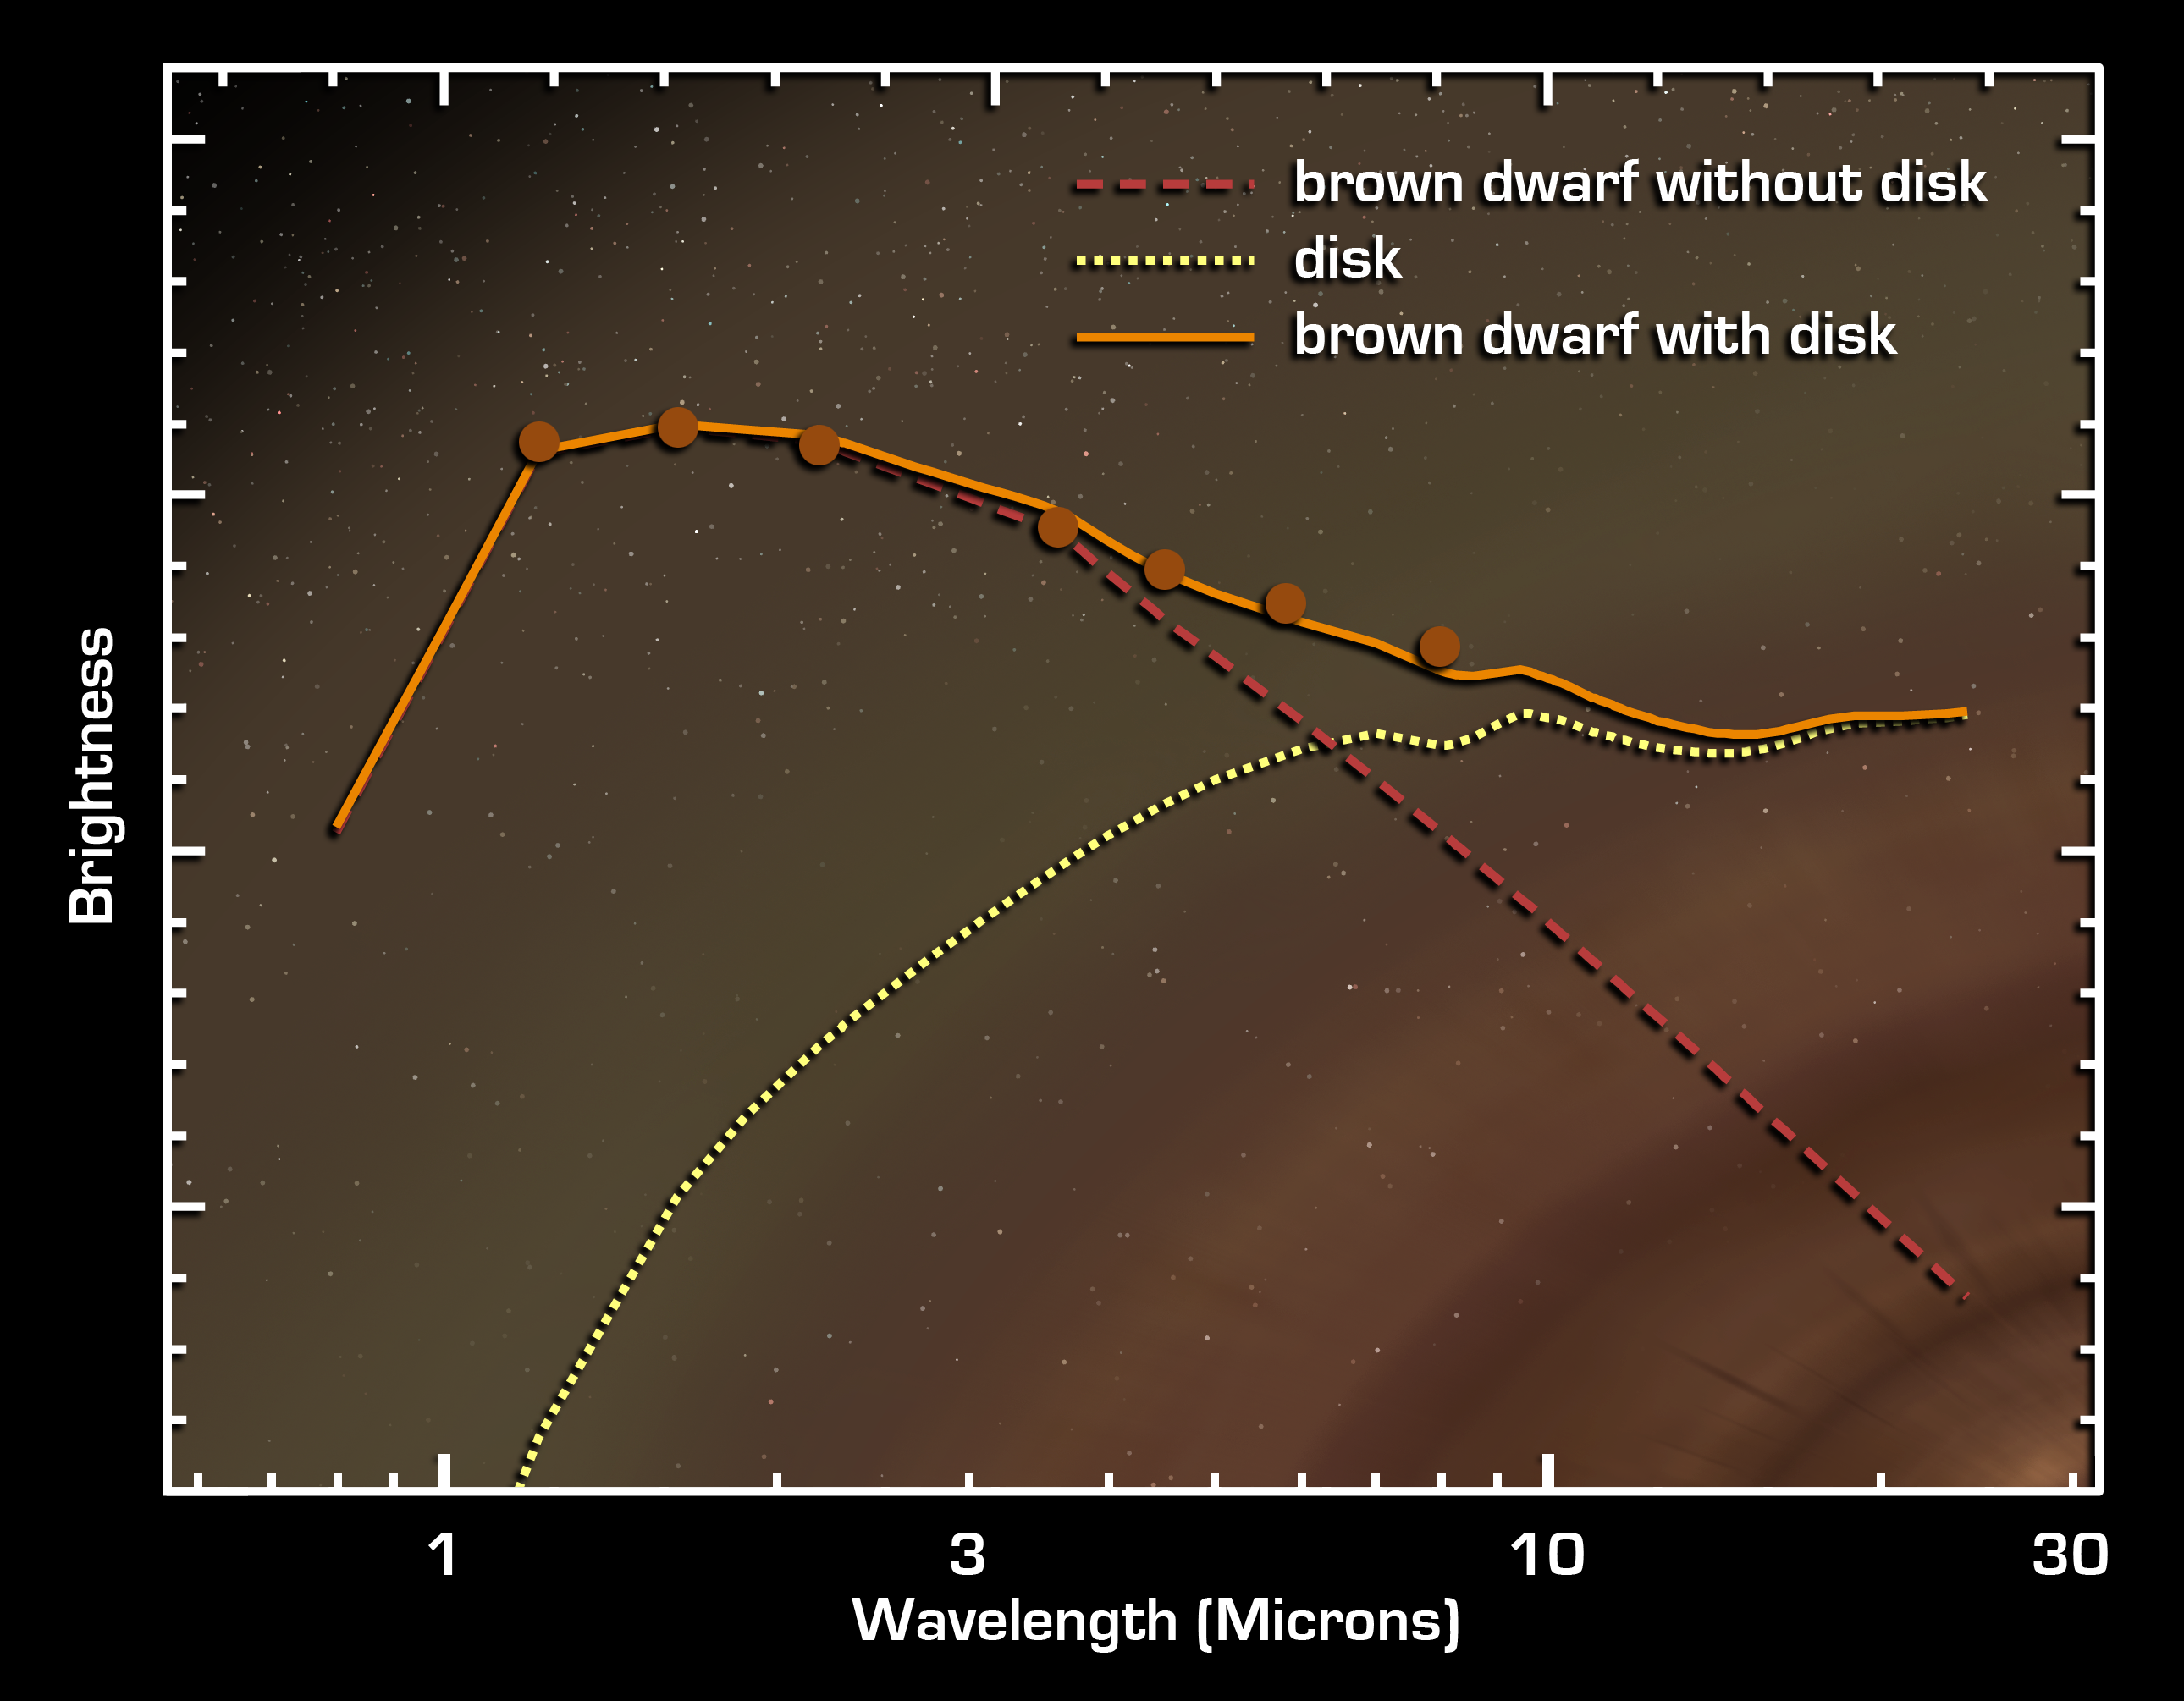

Planetary Building Blocks Found in Surprising Place

Figure 1

This graph of data from NASA’s Spitzer Space Telescope shows that an extraordinarily low-mass brown dwarf, or “failed star,” is circled by a disc of planet-building dust. The brown dwarf, called OTS 44, is only 15 times the mass of Jupiter, making it the smallest known brown dwarf to host a planet-forming disc.

Spitzer was able to see this unusual disc by measuring its infrared brightness. Whereas a brown dwarf without a disc (red dashed line) radiates infrared light at shorter wavelengths, a brown dwarf with a disc (orange line) gives off excess infrared light at longer wavelengths. This surplus light comes from the disc itself and is represented here as a yellow dotted line. Actual data points from observations of OTS 44 are indicated with orange dots. These data were acquired using Spitzer’s infrared array camera.

Credit: NASA/JPL-Caltech/Harvard-Smithsonian CfA